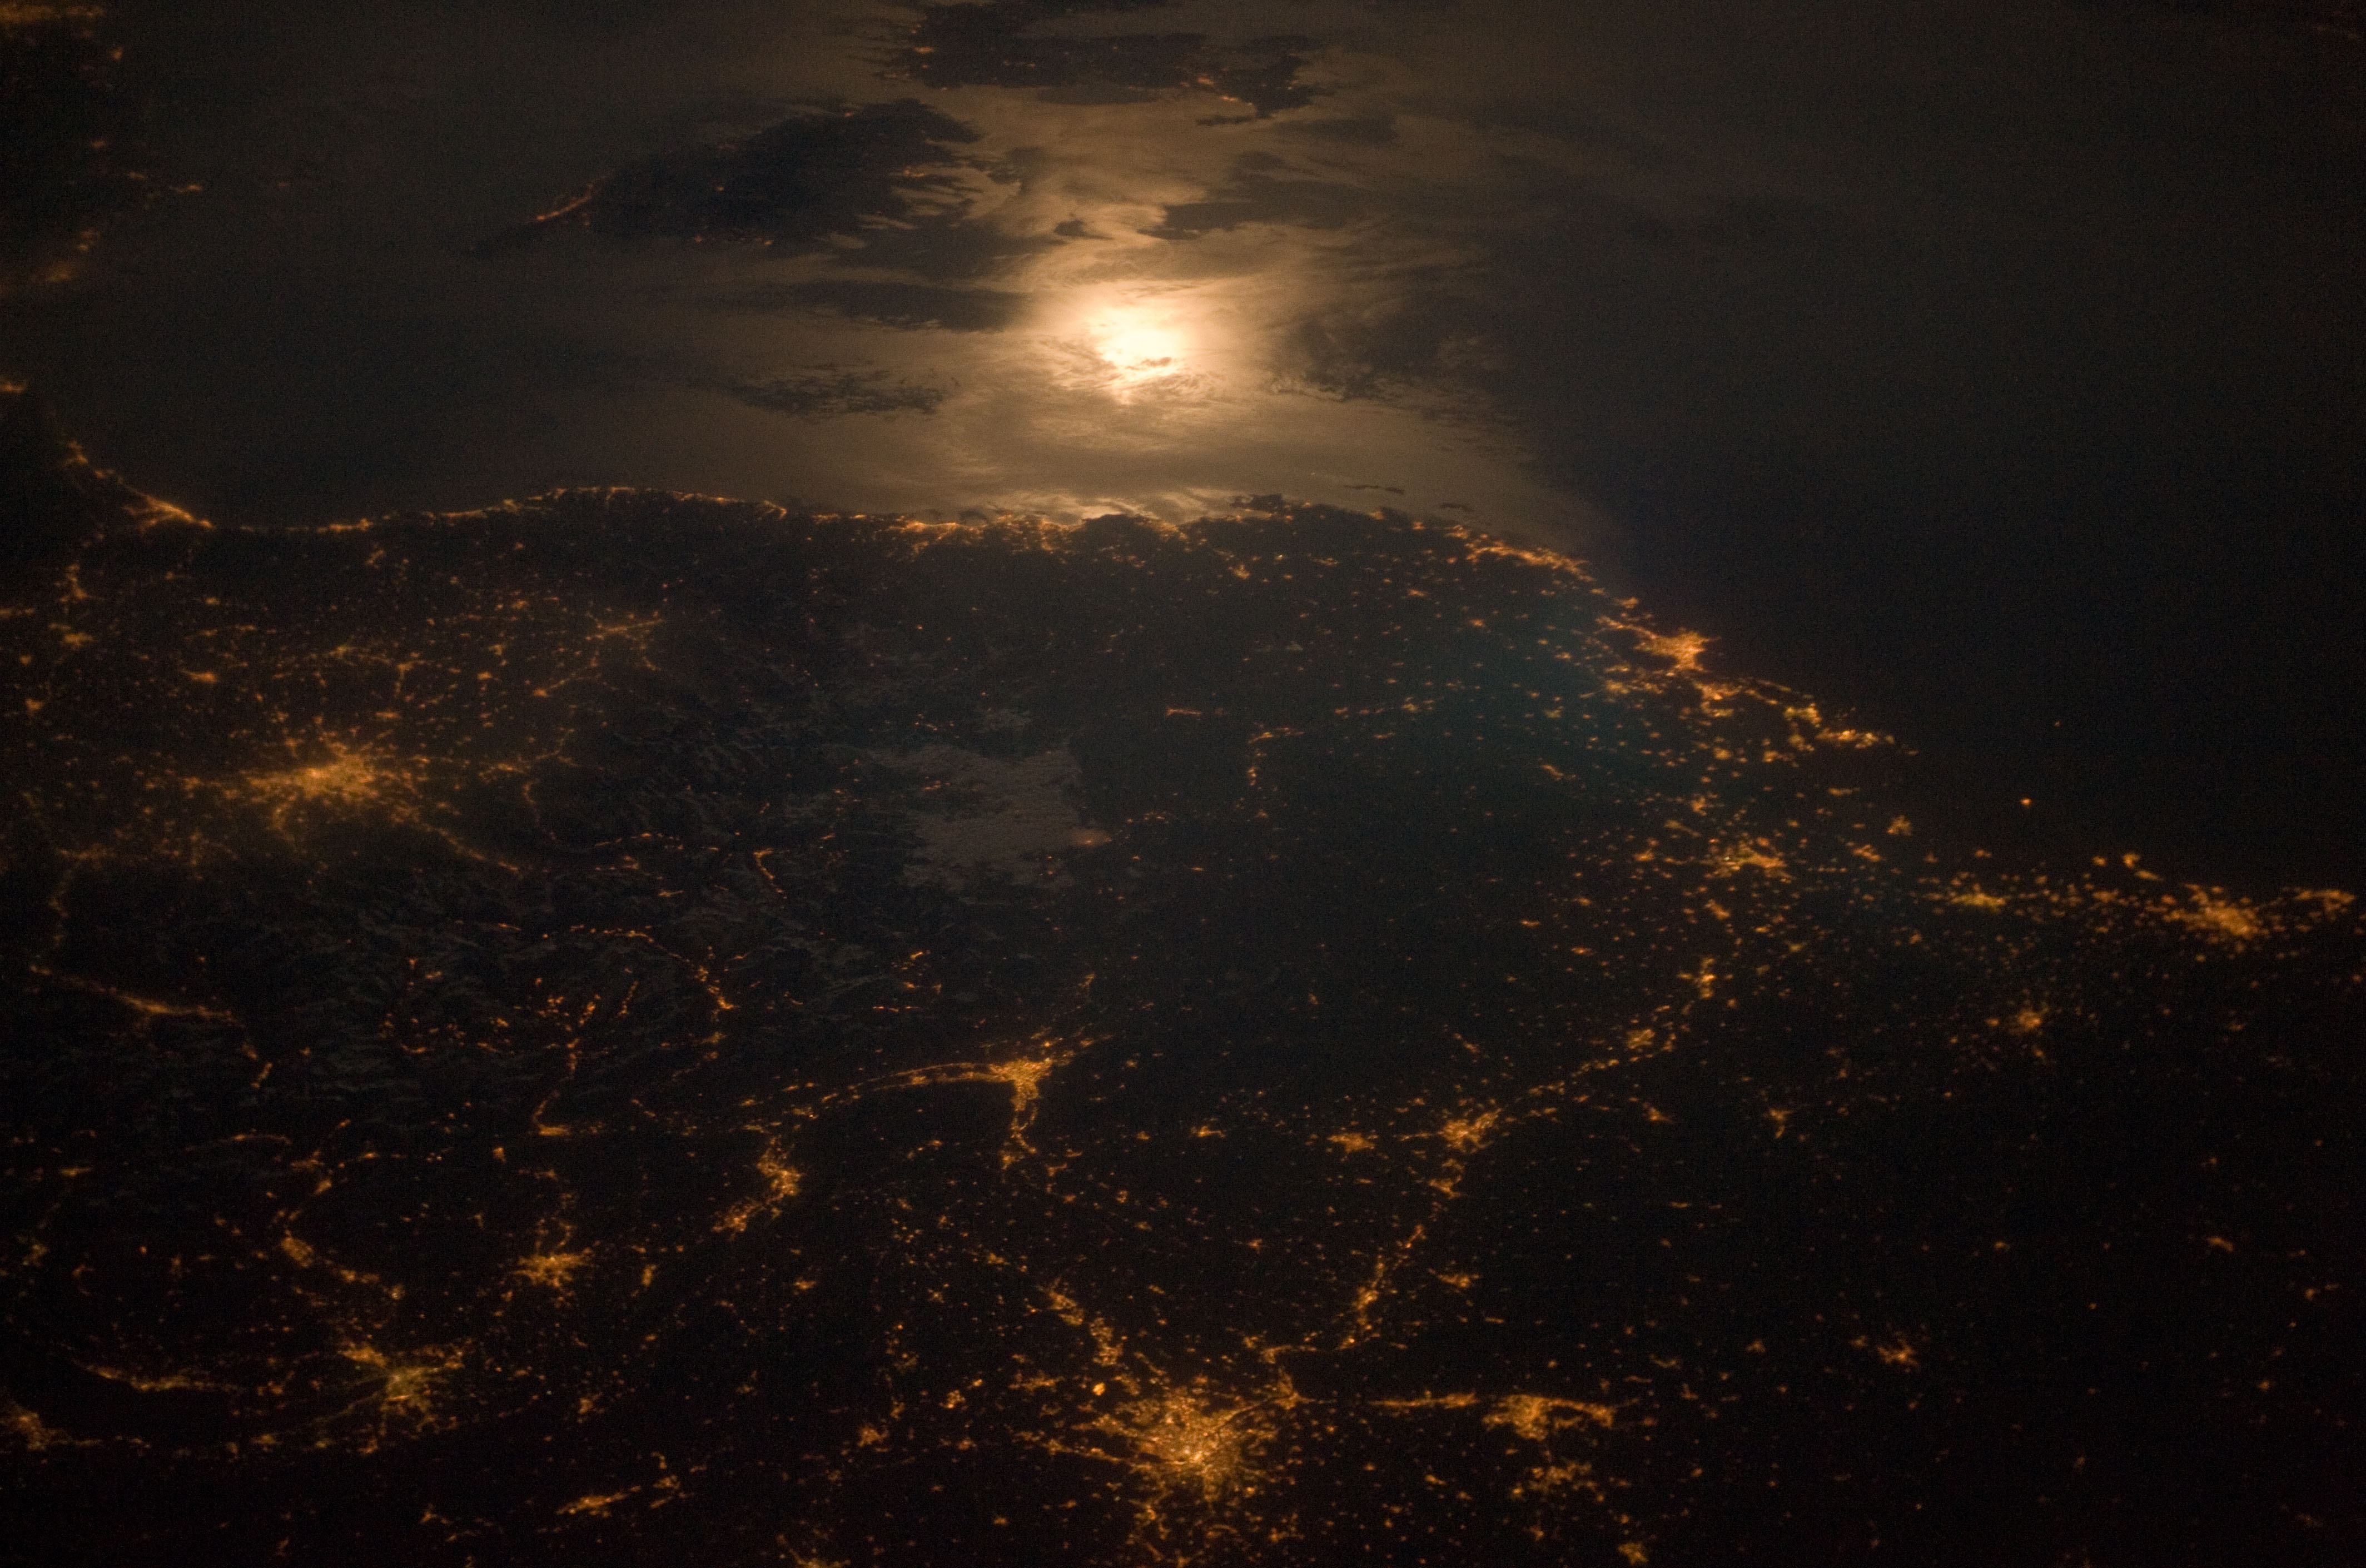

Turin, Italy 2006

City lights at night along the France-Italy border, Europe are featured in this image photographed by an Expedition 23 crew member on the International Space Station (ISS). The brightly lit metropolitan areas of Torino (Italy), Lyon, and Marseille (both in France) stand out amidst numerous smaller urban areas in this dramatic photograph. The image captures the night time appearance of the France-Italy border area between the mountainous Alps to the north (not shown) and the island of Corsica in the Ligurian Sea to the south (top). The full moon reflects brightly on the water surface and also illuminates the tops of low patchy clouds over the border (center). This image was taken by an ISS crew member at approximately 11:55 p.m. local time when the station was located over the France-Belgium border near Luxembourg. Crew members orbiting Earth frequently collect images that include sunglint, or sunlight that reflects off a water surface at such an angle that it travels directly back towards the observer. Sunglint typically lends a mirror-like appearance to the water surface. During clear sky conditions reflected light from the moon can produce the same effect (moon glint) as illustrated in this view. The observer was looking towards the southeast at an oblique viewing angle at the time the image was taken; in other words, looking outwards from the ISS, not straight down towards Earth.

Credit: NASA